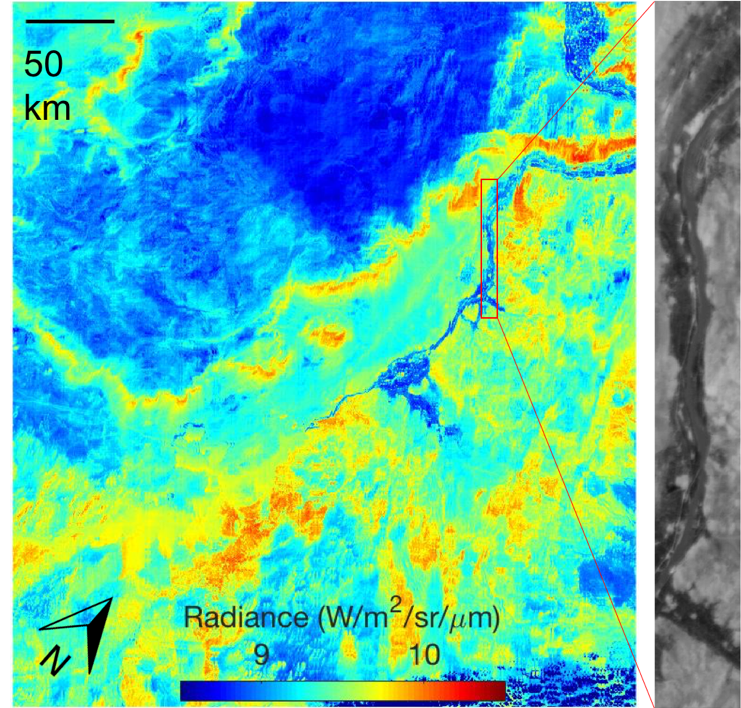

NASA’s ECOSTRESS First Light Image

ECOSTRESS acquired this image the night of July 9, 2018, over Egypt. Yellow and red indicate generally higher temperatures. The River Nile is visible as a thin blue line on the main image. The black-and-white inset shows the level of detail available from ECOSTRESS, with the relatively cool Nile River and surrounding vegetation appearing darker.

JPL built and manages the ECOSTRESS mission for NASA’s Earth Science Division in the Science Mission Directorate at NASA Headquarters in Washington. ECOSTRESS is an Earth Venture Instrument mission; the program is managed by NASA’s Earth System Science Pathfinder program at NASA’s Langley Research Center in Hampton, Virginia.

Credit: NASA/JPL-Caltech